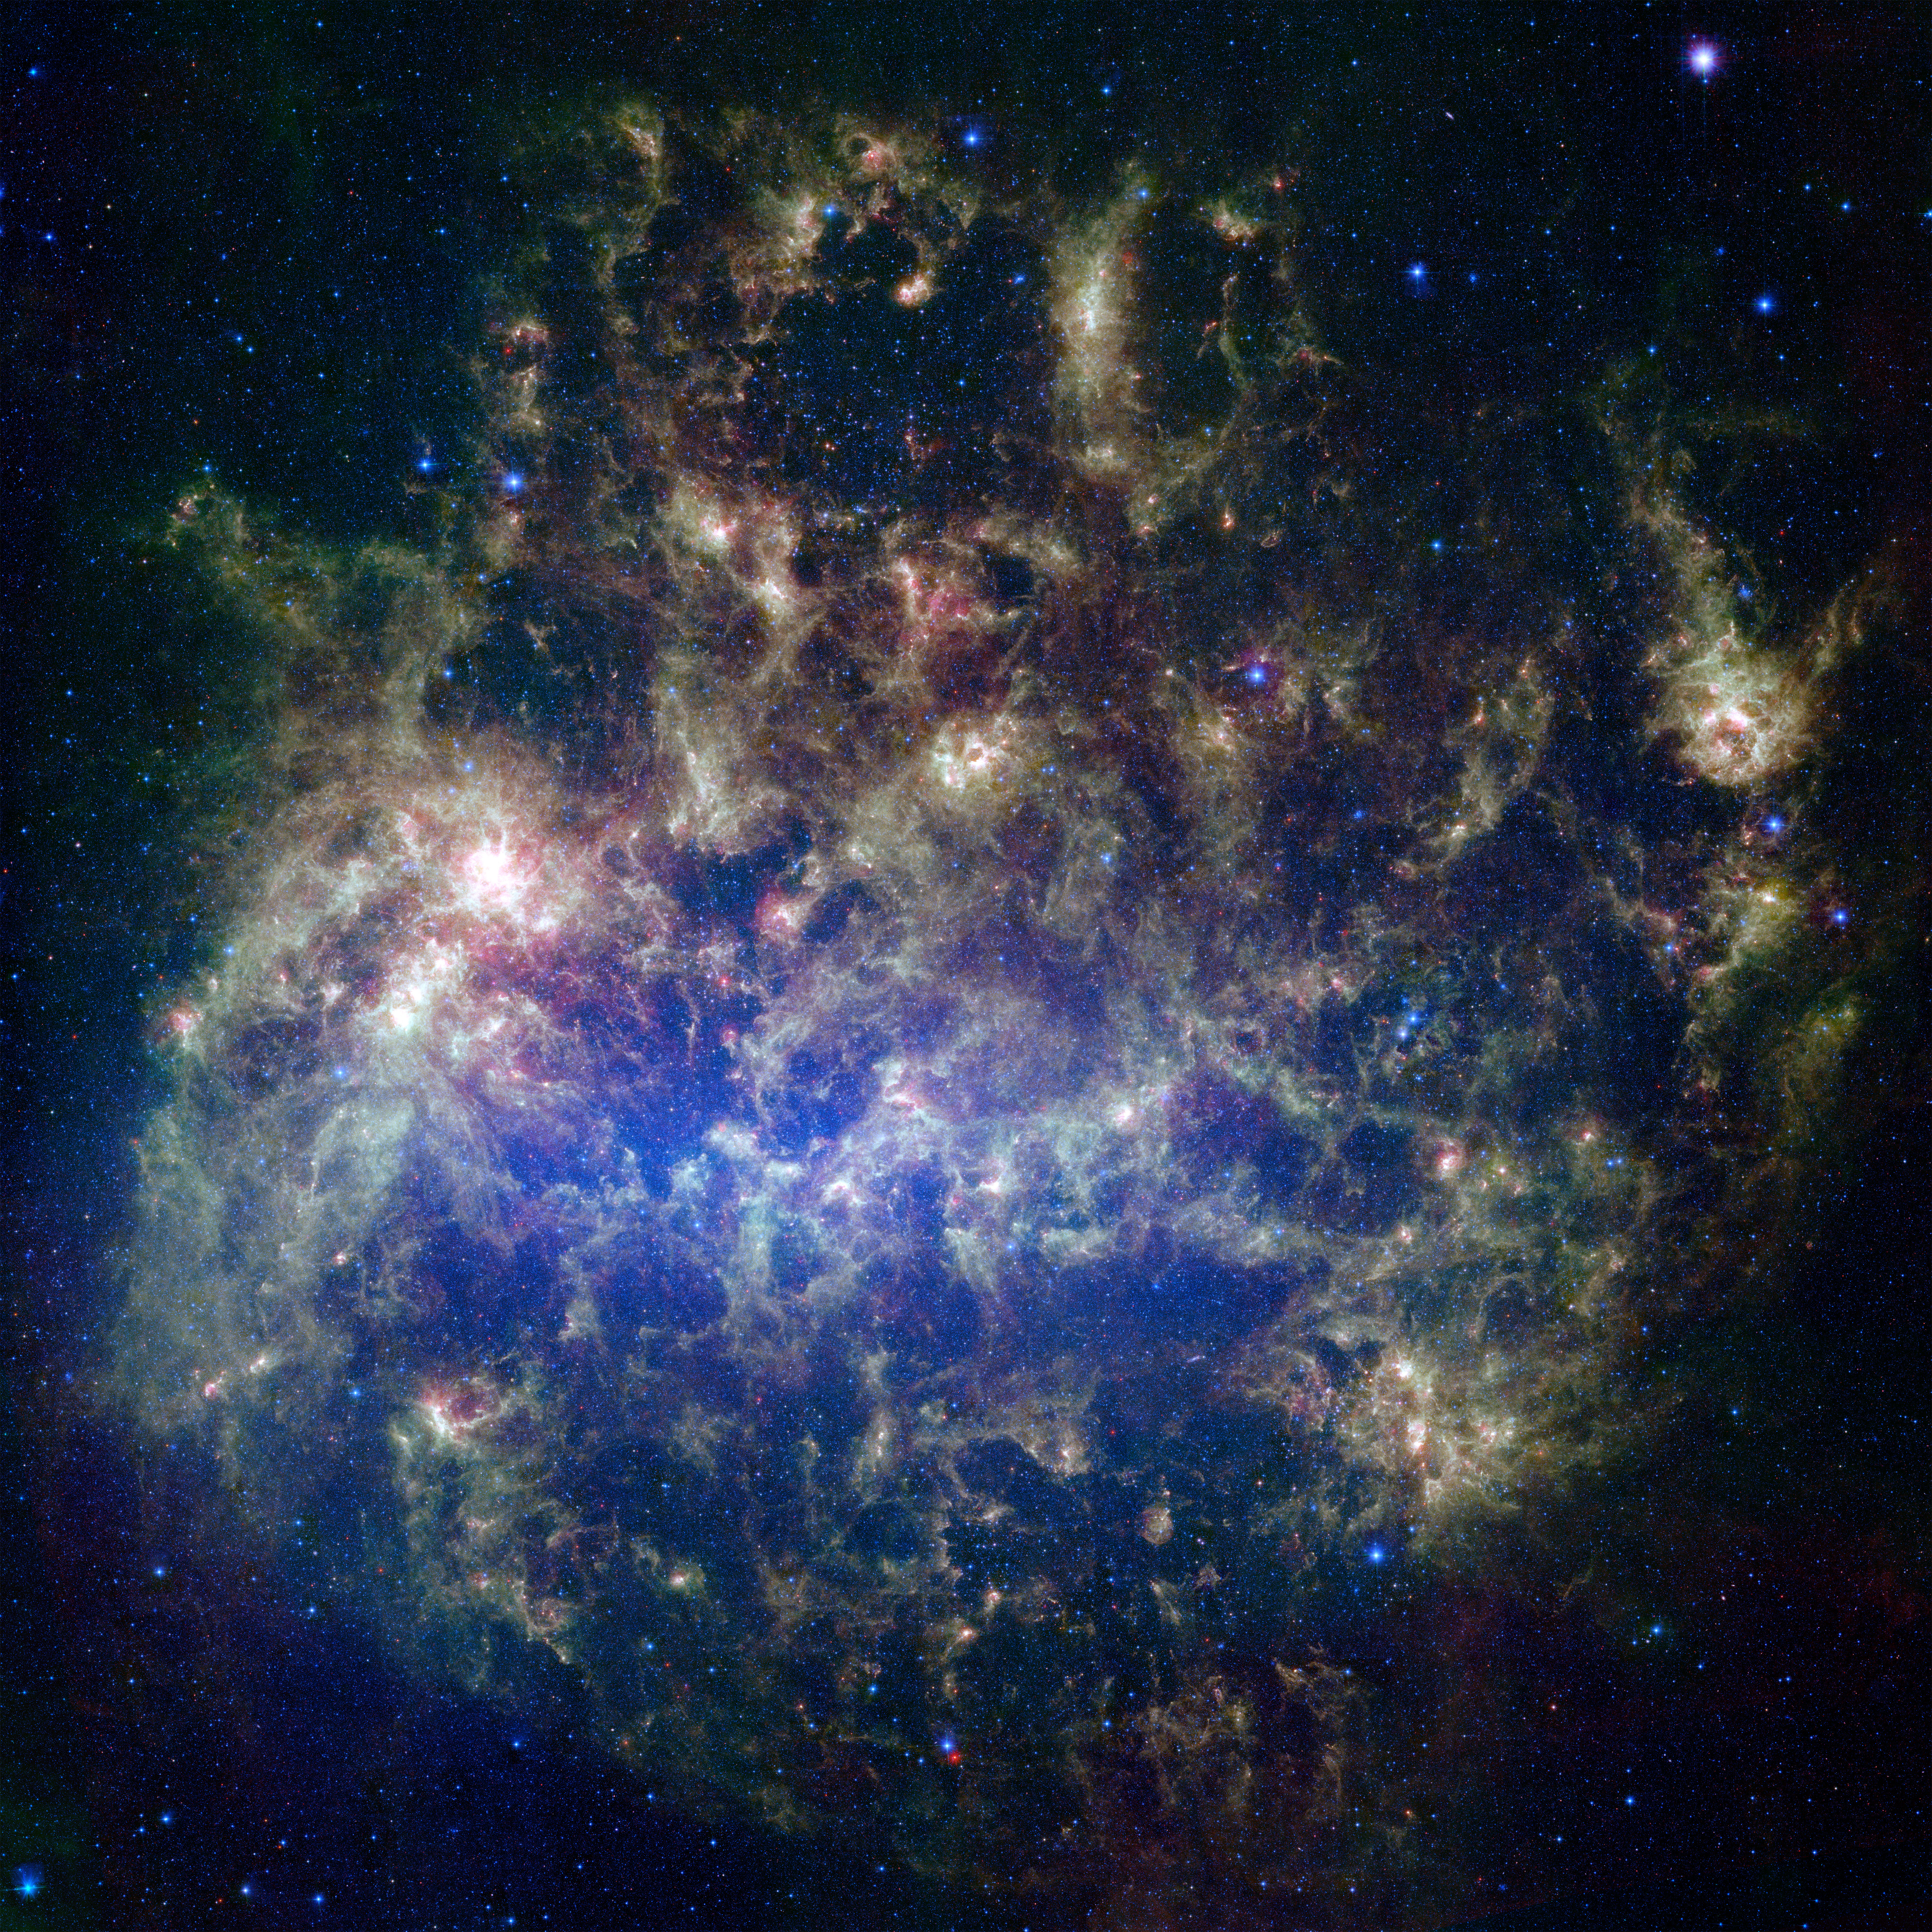

What’s Old is New in the Large Magellanic Cloud

Poster Version
Large Magellanic Cloud

This vibrant image from NASA’s Spitzer Space Telescope shows the Large Magellanic Cloud, a satellite galaxy to our own Milky Way galaxy.

The infrared image, a mosaic of 300,000 individual tiles, offers astronomers a unique chance to study the lifecycle of stars and dust in a single galaxy. Nearly one million objects are revealed for the first time in this Spitzer view, which represents about a 1,000-fold improvement in sensitivity over previous space-based missions. Most of the new objects are dusty stars of various ages populating the Large Magellanic Cloud; the rest are thought to be background galaxies.

The blue color in the picture, seen most prominently in the central bar, represents starlight from older stars. The chaotic, bright regions outside this bar are filled with hot, massive stars buried in thick blankets of dust. The red color around these bright regions is from dust heated by stars, while the red dots scattered throughout the picture are either dusty, old stars or more distant galaxies. The greenish clouds contain cooler interstellar gas and molecular-sized dust grains illuminated by ambient starlight.

Astronomers say this image allows them to quantify the process by which space dust — the same stuff that makes up planets and even people — is recycled in a galaxy. The picture shows dust at its three main cosmic hangouts: around the young stars, where it is being consumed (red-tinted, bright clouds); scattered about in the space between stars (greenish clouds); and in expelled shells of material from old stars (randomly-spaced red dots).

The Large Magellanic Cloud, located 160,000 light-years from Earth, is one of a handful of dwarf galaxies that orbit our own Milky Way. It is approximately one-third as wide as the Milky Way, and, if it could be seen in its entirety, would cover the same amount of sky as a grid of about 480 full moons. About one-third of the entire galaxy can be seen in the Spitzer image.

This picture is a composite of infrared light captured by Spitzer. Light with wavelengths of 3.6 (blue) and 8 (green) microns was captured by the telescope’s infrared array camera; 24-micron light (red) was detected by the multiband imaging photometer.

Credit: NASA/JPL-Caltech/STScI